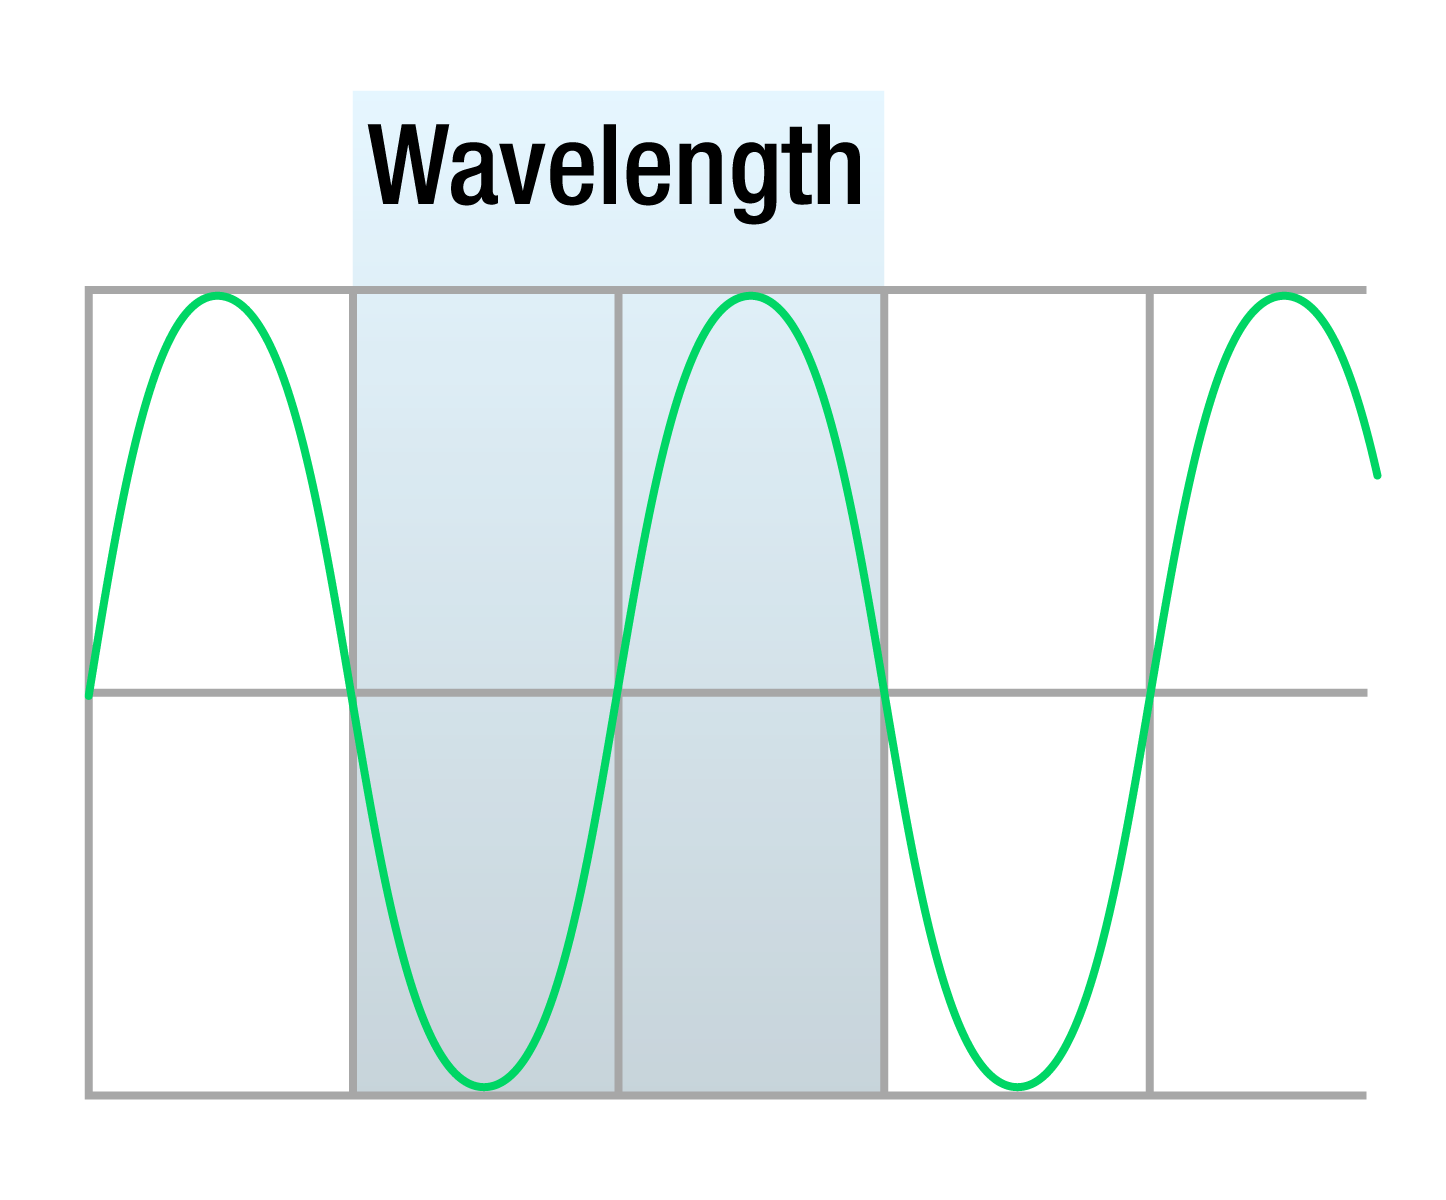

Wavelength Diagram

Light travels in waves, much like the waves you find in the ocean. As a wave, light has several basic properties that describe it. One is frequency, which counts the number of waves that pass by a given point in one second. Another is wavelength, the distance from the peak of one wave to the peak of the next. These properties are closely and inversely related: The larger the frequency, the smaller the wavelength — and vice versa. A third is energy, which is similar to frequency in that the higher the frequency of the light wave, the more energy it carries.

Credit: NASA and STScI